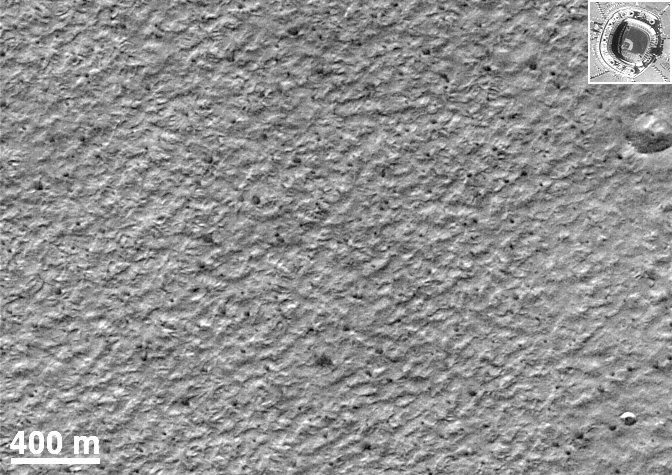

Mars Polar Lander Site Surface Details

This picture is an enlargement of a portion of a MOC image taken in late July 1999, showing the onset of defrosting of the seasonal carbon dioxide frost cap (small, occasionally fan-shaped dark spots seen throughout this image). Two craters are seen in this image, a very rare occurrence on the south polar layered deposits. Shown for comparison at the same scale is a picture of Jack Murphy (now Qualcomm) Stadium in San Diego, California. Clearly visible in the inset is the baseball diamond and pitcher’s mound; less clear but certainly visible are a number of automobiles (small light dots) in the parking lot west (to the left) of the stadium. The elevation of the sun in the Mars image is about 10°; the sunlight is coming from the bottom (north) in this image. The shadow of the rims of the craters can be used to determine their depths. The smaller crater in the bottom right corner is about 60 m (197 feet) across and 7 m (23 feet) deep; the large crater just below the inset is 175 m (574 feet) across and 17 m (56 feet) deep. Similar calculations for other features in the images indicate that much of the surface is smooth and flat. Relief is typically much less than 1-2 meters (3-7 feet) in height over areas of 10-15 meters across (33-49 feet).

Malin Space Science Systems and the California Institute of Technology built the MOC using spare hardware from the Mars Observer mission. MSSS operates the camera from its facilities in San Diego, CA. The Jet Propulsion Laboratory’s Mars Surveyor Operations Project operates the Mars Global Surveyor spacecraft with its industrial partner, Lockheed Martin Astronautics, from facilities in Pasadena, CA and Denver, CO.

Credit: NASA/JPL/MSSS